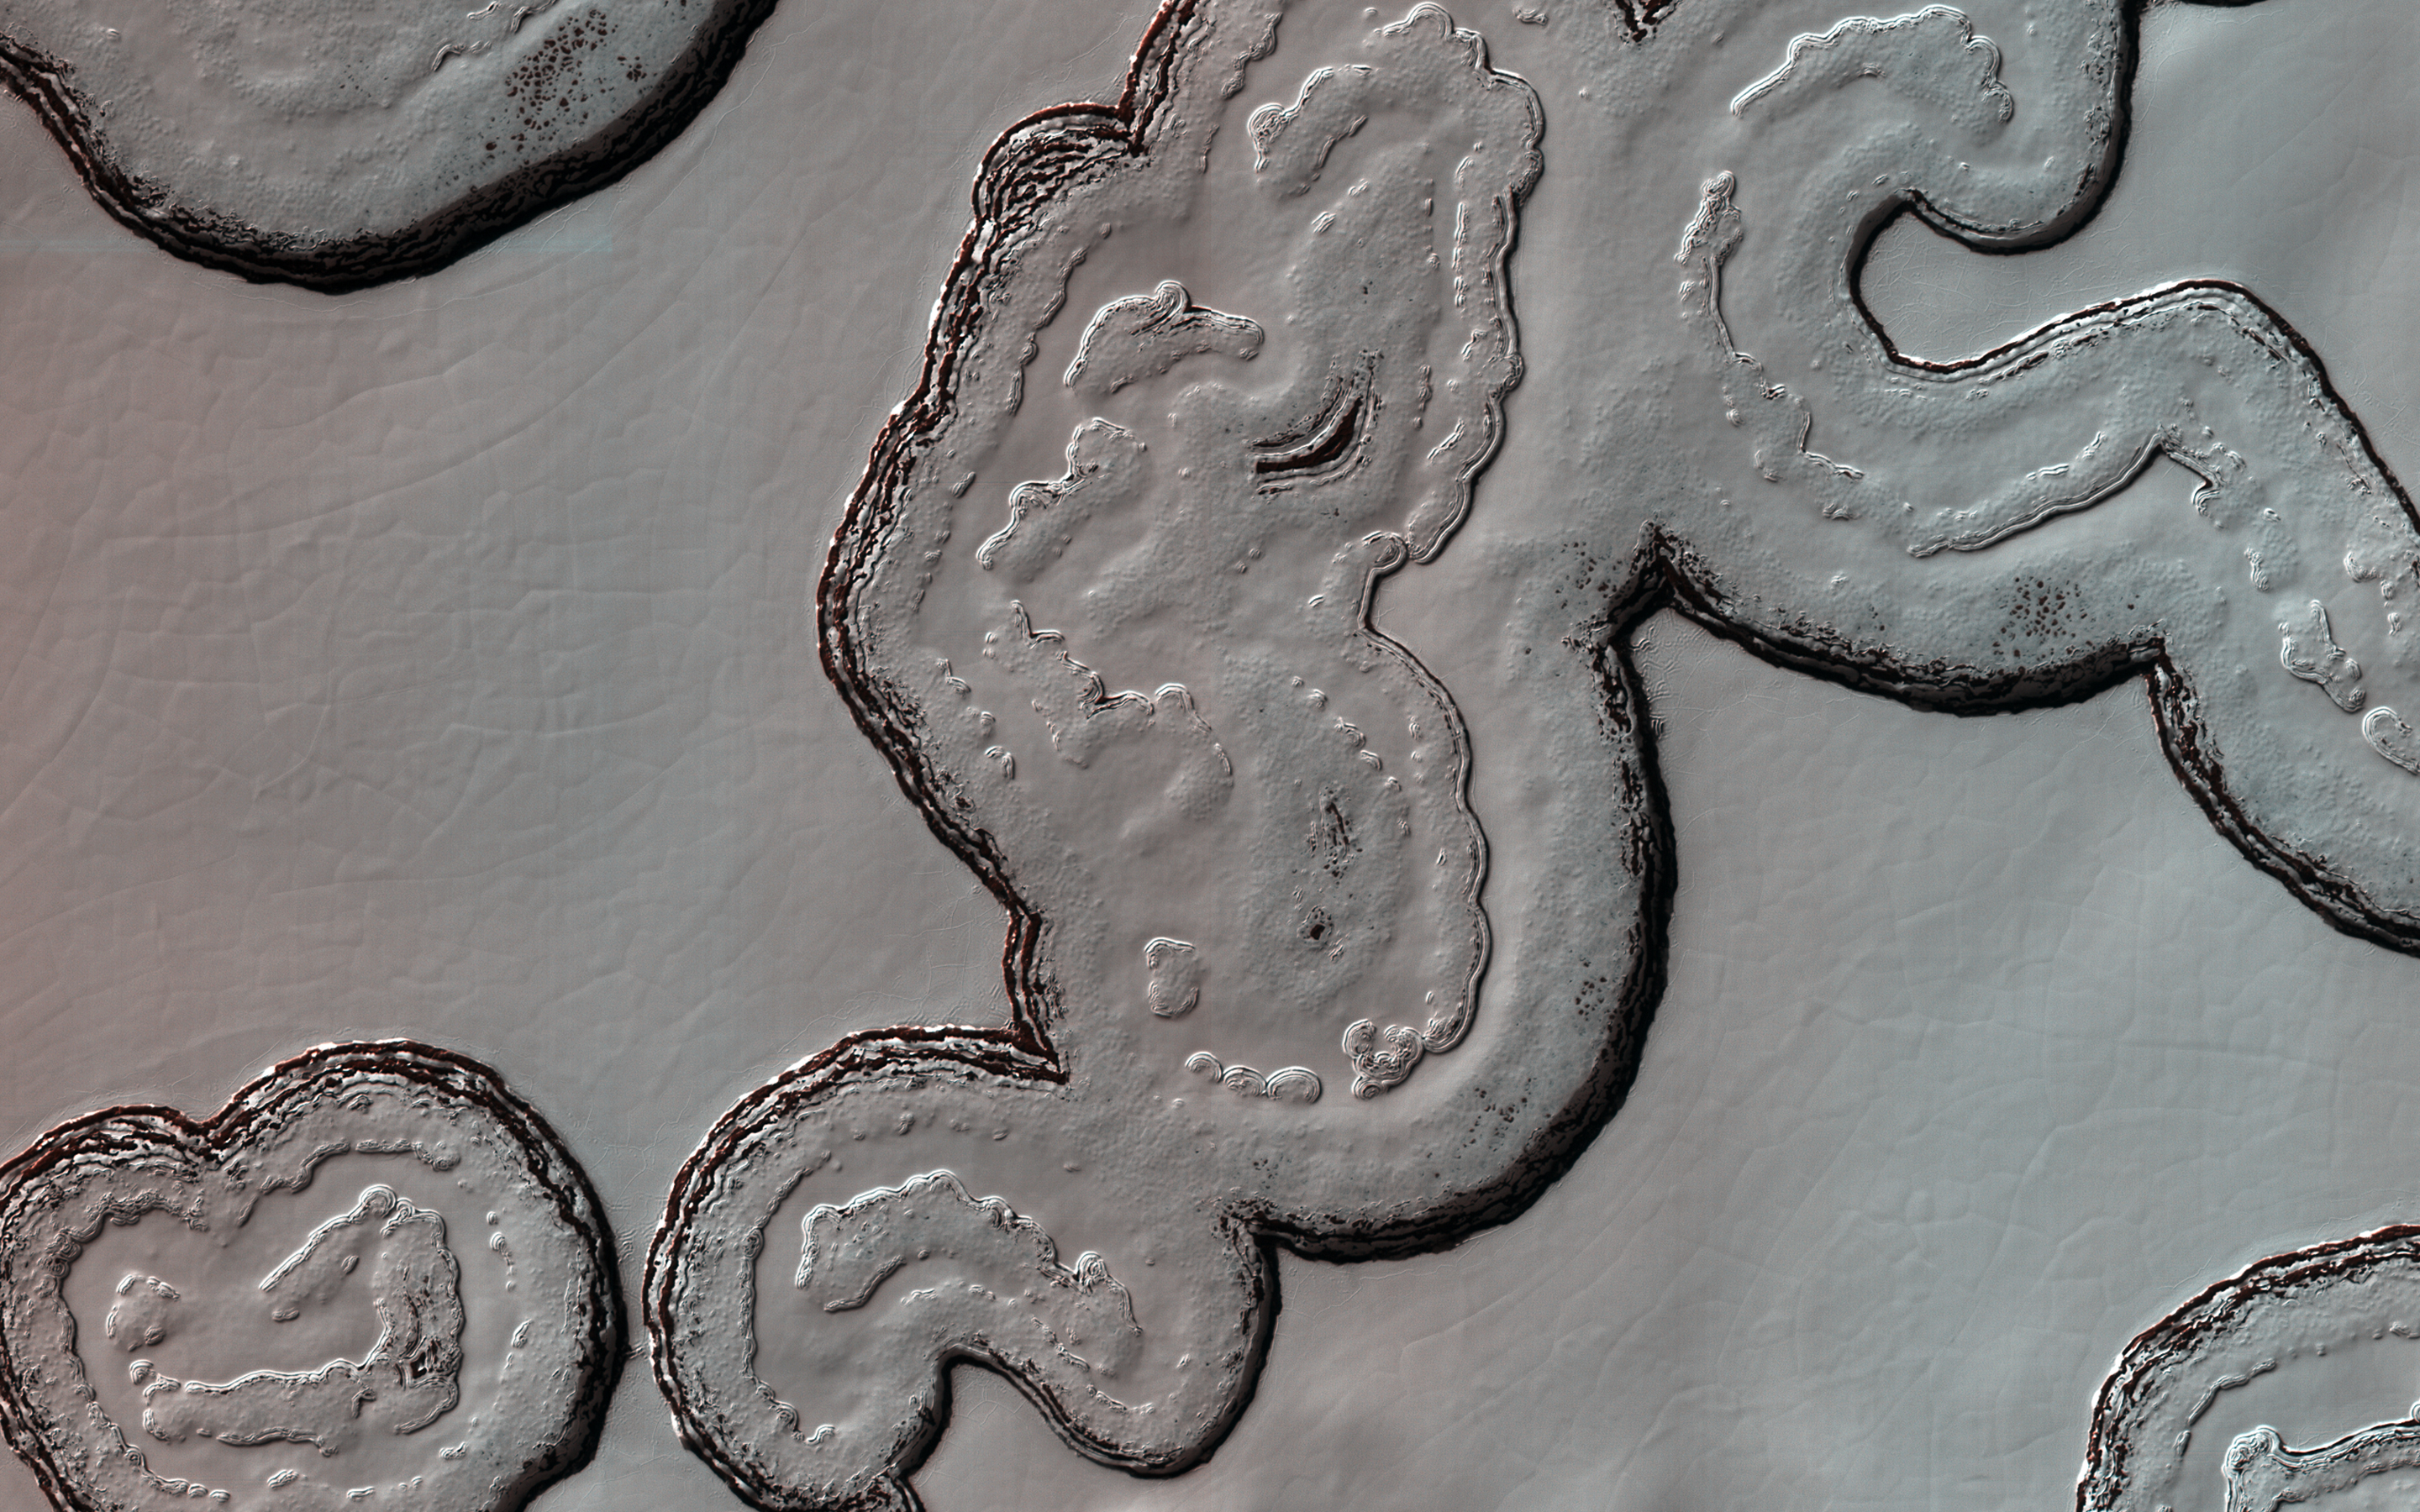

South Polar Cap Terrain

This intriguing, almost cartoon-like terrain is composed of coalescing pits and smooth-topped mesas, forming part of what is known as the Residual South Polar Cap (RSPC) of Mars.

The RSPC is a permanent deposit of carbon dioxide (dry) ice that is several kilometers thick and overlies a much larger water ice cap. This part of the RSPC lies at an elevation of about 6.5 kilometers. The mesas are several kilometers long while the pits range in diameter up to several hundred meters. The dark regions surrounding the mesas are thought to be exposed water ice.

This image was taken during southern summer when the brighter-appearing dry ice cap sublimates (evaporates directly from ice to vapor) exposing the darker, underlying water ice cap. Understanding the seasonal and yearly volumes of carbon dioxide exchange between the surface and the atmosphere provides important insights into Mars’ climate.

The map is projected here at a scale of 25 centimeters (9.8 inches) per pixel. (The original image scale is 24.6 centimeters [9.7 inches] per pixel [with 1 x 1 binning]; objects on the order of 74 centimeters [29.1 inches] across are resolved.) North is up.

The University of Arizona, in Tucson, operates HiRISE, which was built by Ball Aerospace & Technologies Corp., in Boulder, Colorado. NASA’s Jet Propulsion Laboratory, a division of Caltech in Pasadena, California, manages the Mars Reconnaissance Orbiter Project for NASA’s Science Mission Directorate, Washington.

Credit: NASA/JPL-Caltech/University of Arizona